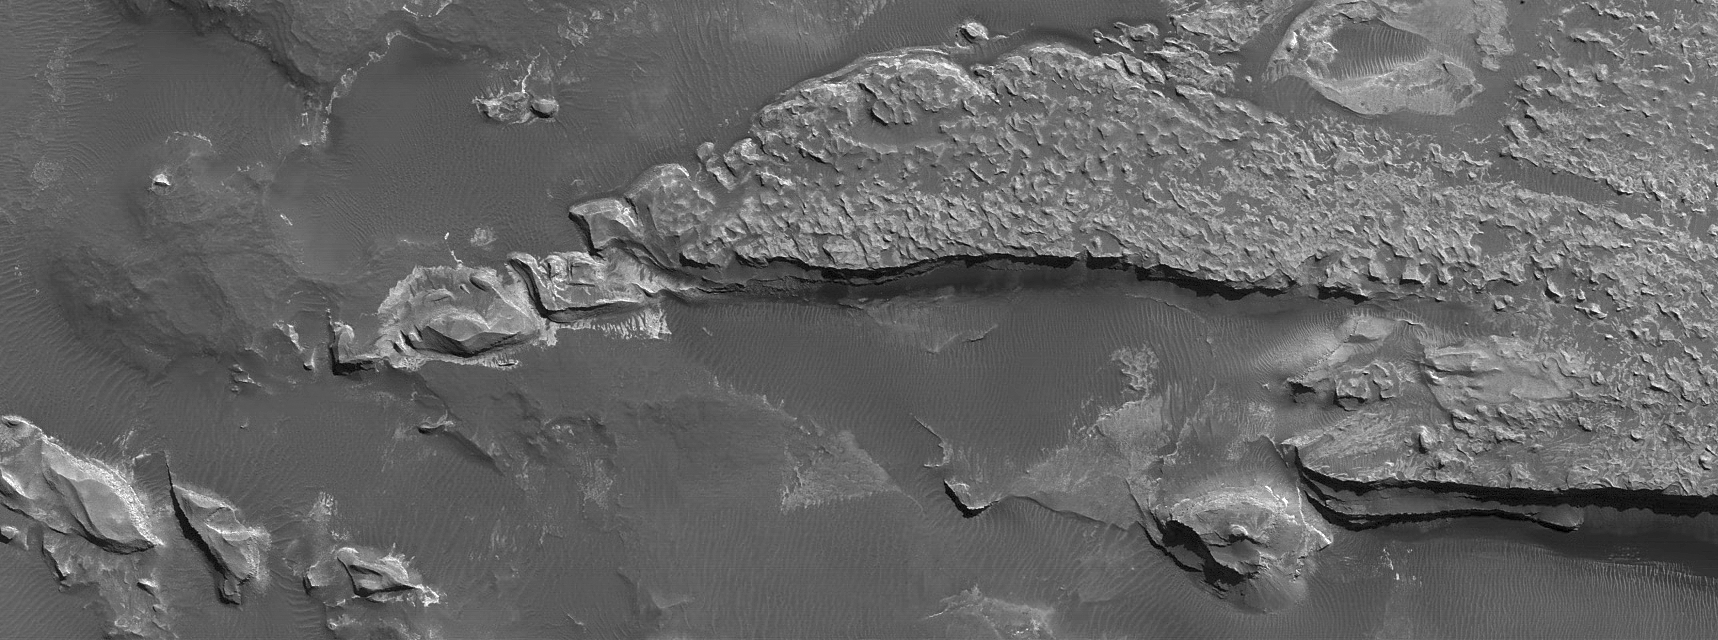

Light-toned Rock Outcrop in Aureum Chaos

30 October 2006
This Mars Global Surveyor (MGS) Mars Orbiter Camera (MOC) image shows an outcrop of light-toned, layered, sedimentary rock in Aureum Chaos. The darker material, which includes ripples, is composed of windblown sand and granules. This scene is located near 3.8°S, 26.2°W, and covers an area roughly 7.7 km by 3 km (4.8 by 1.9 mi) wide. Sunlight illuminates the terrain from the top/upper right. This southern autumn image was acquired on 14 July 2006.

Credit: NASA/JPL/Malin Space Science Systems